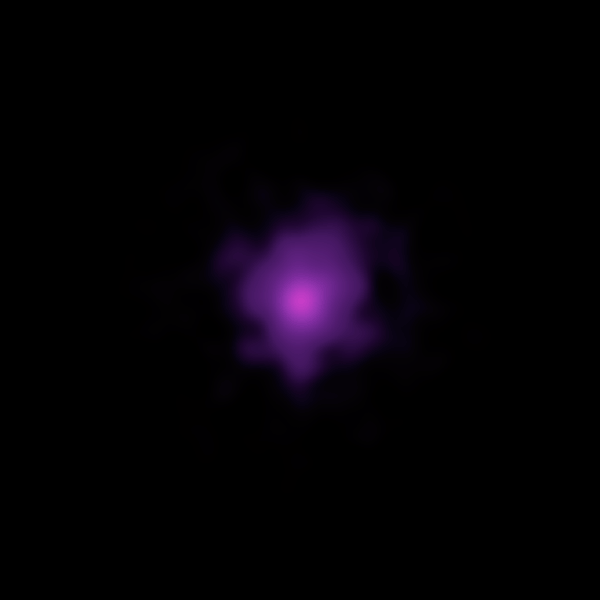

NuSTAR Captures the Beat of a Dead Star (Animation)

The brightest pulsar detected to date is shown in this animation that flips back and forth between images captured by NASA’s Nuclear Spectroscopic Telescope Array, or NuSTAR. A pulsar is a type of neutron star, the leftover core of a star that exploded in a supernova. These dead stars send out rotating beams of X-rays that sweep past Earth like lighthouse beacons.

The pulsar pictured here, which resides in the Messier 82 galaxy 12 million light-years away, sends out X-ray beams that pass Earth every 1.37 seconds. Scientists studying this object with NuSTAR originally thought it was a massive black hole, but its X-ray pulse revealed its true pulsar identity.

The animation was created by stacking NuSTAR images taken both while the pulsar was “on” and “off,” meaning its beams were either pointed toward Earth or away from us and not visible.

NuSTAR is a Small Explorer mission led by the California Institute of Technology in Pasadena and managed by NASA’s Jet Propulsion Laboratory, also in Pasadena, for NASA’s Science Mission Directorate in Washington. The spacecraft was built by Orbital Sciences Corporation, Dulles, Virginia. Its instrument was built by a consortium including Caltech; JPL; the University of California, Berkeley; Columbia University, New York; NASA’s Goddard Space Flight Center, Greenbelt, Maryland; the Danish Technical University in Denmark; Lawrence Livermore National Laboratory, Livermore, California; ATK Aerospace Systems, Goleta, California, and with support from the Italian Space Agency (ASI) Science Data Center.

NuSTAR’s mission operations center is at UC Berkeley, with the ASI providing its equatorial ground station located at Malindi, Kenya. The mission’s outreach program is based at Sonoma State University, Rohnert Park, California. NASA’s Explorer Program is managed by Goddard. JPL is managed by Caltech for NASA.

Credit: NASA/JPL-Caltech